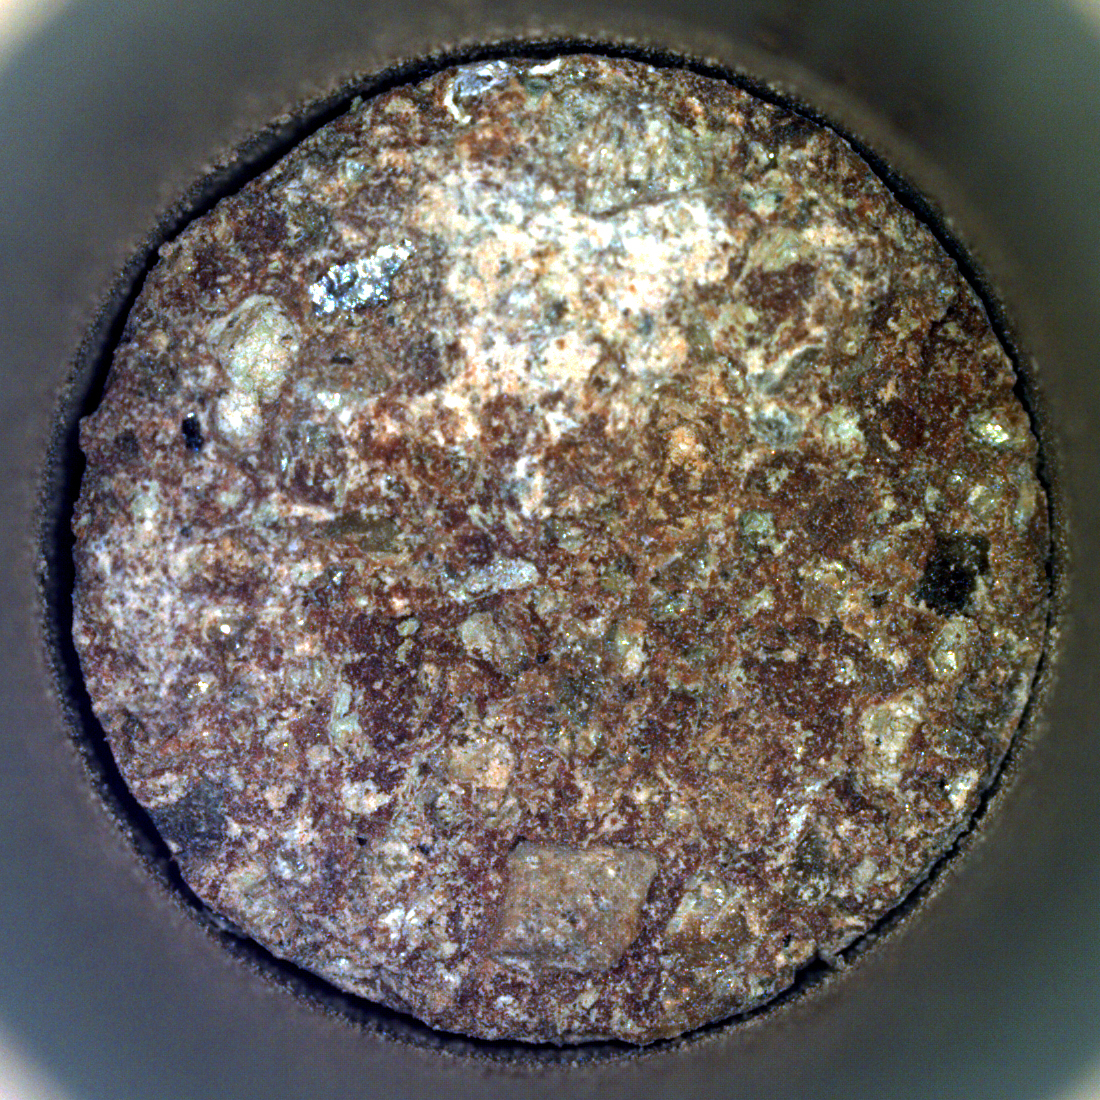

Perseverance’s ‘Otis Peak’ Sample Reveals Colors of Conglomerate

NASA’s Perseverance Mars rover captured this image of a rock core nicknamed “Otis Peak” on June 12, 2023, the 822nd day, or sol, of the mission. The image shows the bottom of the Otis Peak core, which was collected from a conglomerate rock called “Emerald Lake.” The distinctly colored areas are individual minerals (or rock fragments) transported by the river that once flowed into Mars’ Jezero Crater.

The image was taken by Perseverance’s Sampling and Caching System Camera, or CacheCam, located inside the rover underbelly. The camera looks down into the top of a sample tube to take close-up pictures of the sampled material and the tube as it’s prepared for sealing and storage.

A key objective for Perseverance’s mission on Mars is astrobiology, including the search for signs of ancient microbial life. The rover will characterize the planet’s geology and past climate, pave the way for human exploration of the Red Planet, and be the first mission to collect and cache Martian rock and regolith (broken rock and dust).

Subsequent NASA missions, in cooperation with ESA (European Space Agency), would send spacecraft to Mars to collect these sealed samples from the surface and return them to Earth for in-depth analysis.

The Mars 2020 Perseverance mission is part of NASA’s Moon to Mars exploration approach, which includes Artemis missions to the Moon that will help prepare for human exploration of the Red Planet.

NASA’s Jet Propulsion Laboratory in Southern California built and manages operations of the Mars 2020 Perseverance rover for NASA.

Credit: NASA/JPL-Caltech